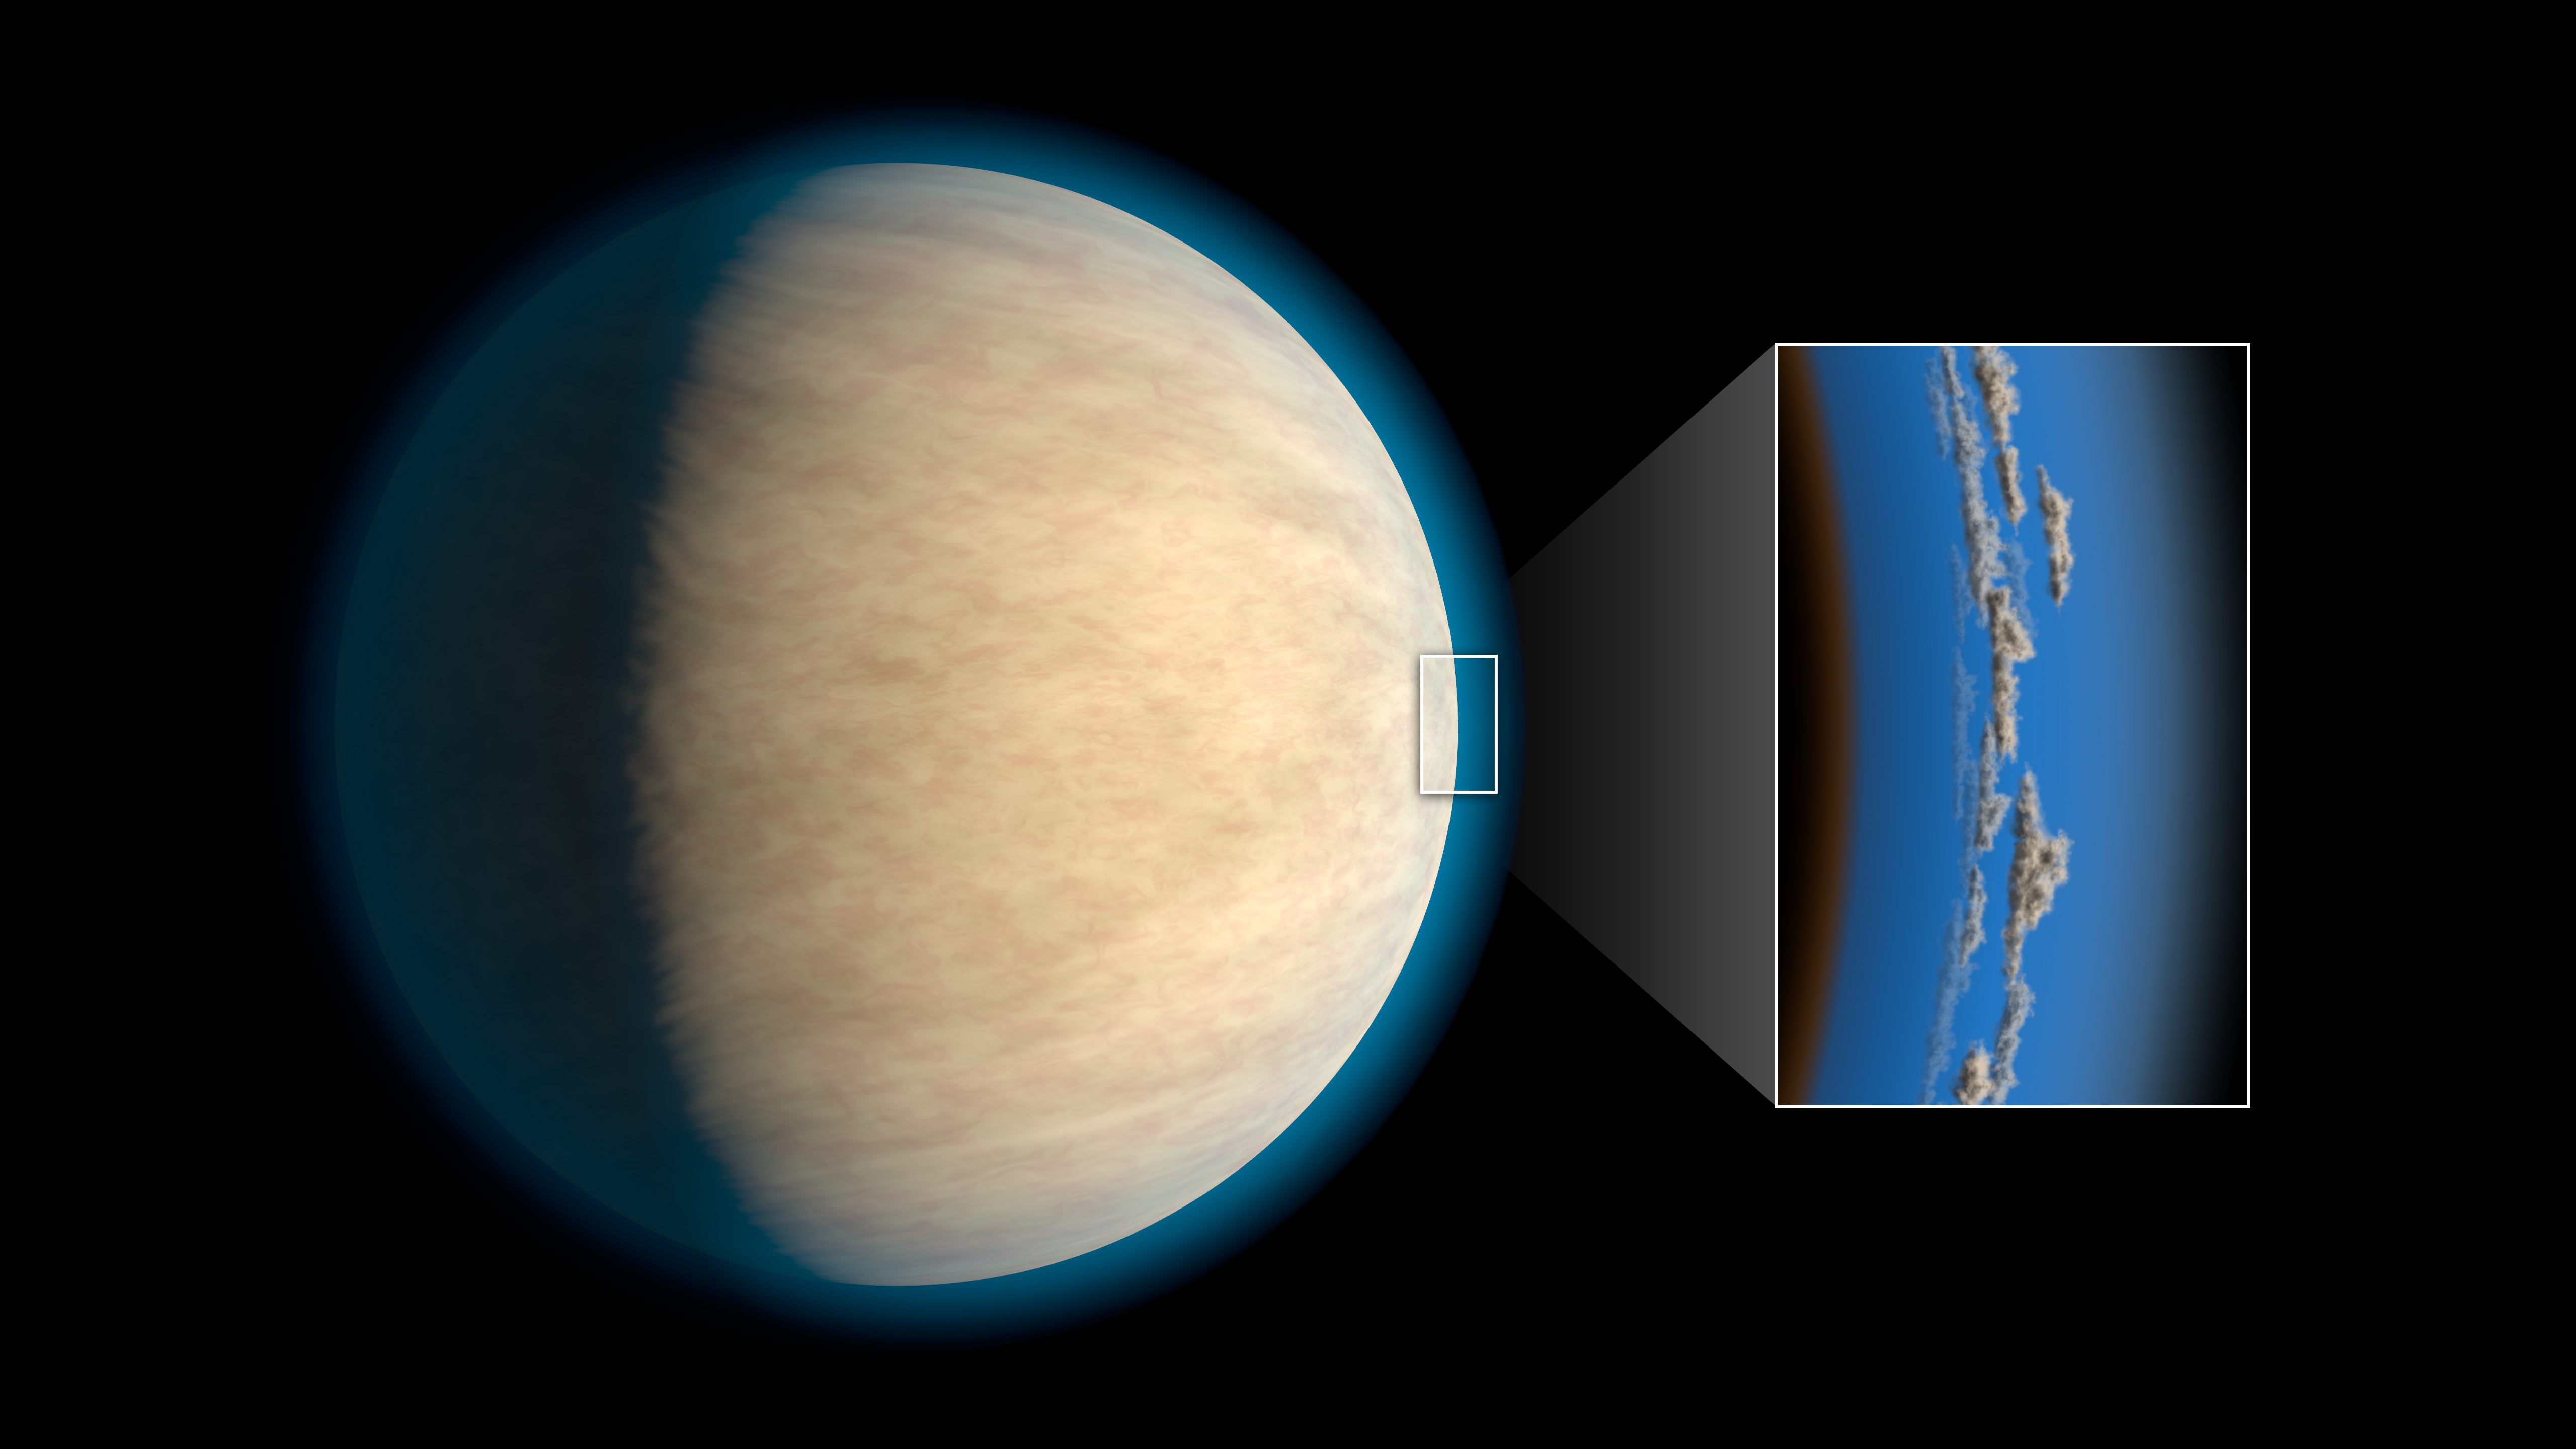

Hot Jupiter with Hidden Water (Artist Concept)

Hot Jupiters, exoplanets around the same size as Jupiter that orbit very closely to their stars, often have cloud or haze layers in their atmospheres. This may prevent space telescopes from detecting atmospheric water that lies beneath the clouds, according to a study in the Astrophysical Journal.

As much as half of the water in the atmospheres of these exoplanets may be blocked by these clouds or hazes, research suggests. The study, led by researchers at NASA’s Jet Propulsion Laboratory, Pasadena, California, examined hot Jupiters that had been observed with the Hubble Space Telescope.

The Hubble Space Telescope is a project of international cooperation between NASA and ESA (European Space Agency). NASA’s Goddard Space Flight Center in Greenbelt, Maryland, manages the telescope. The Space Telescope Science Institute (STScI) in Baltimore, Maryland, conducts Hubble science operations. STScI is operated for NASA by the Association of Universities for Research in Astronomy in Washington.

Credit: NASA/JPL-Caltech